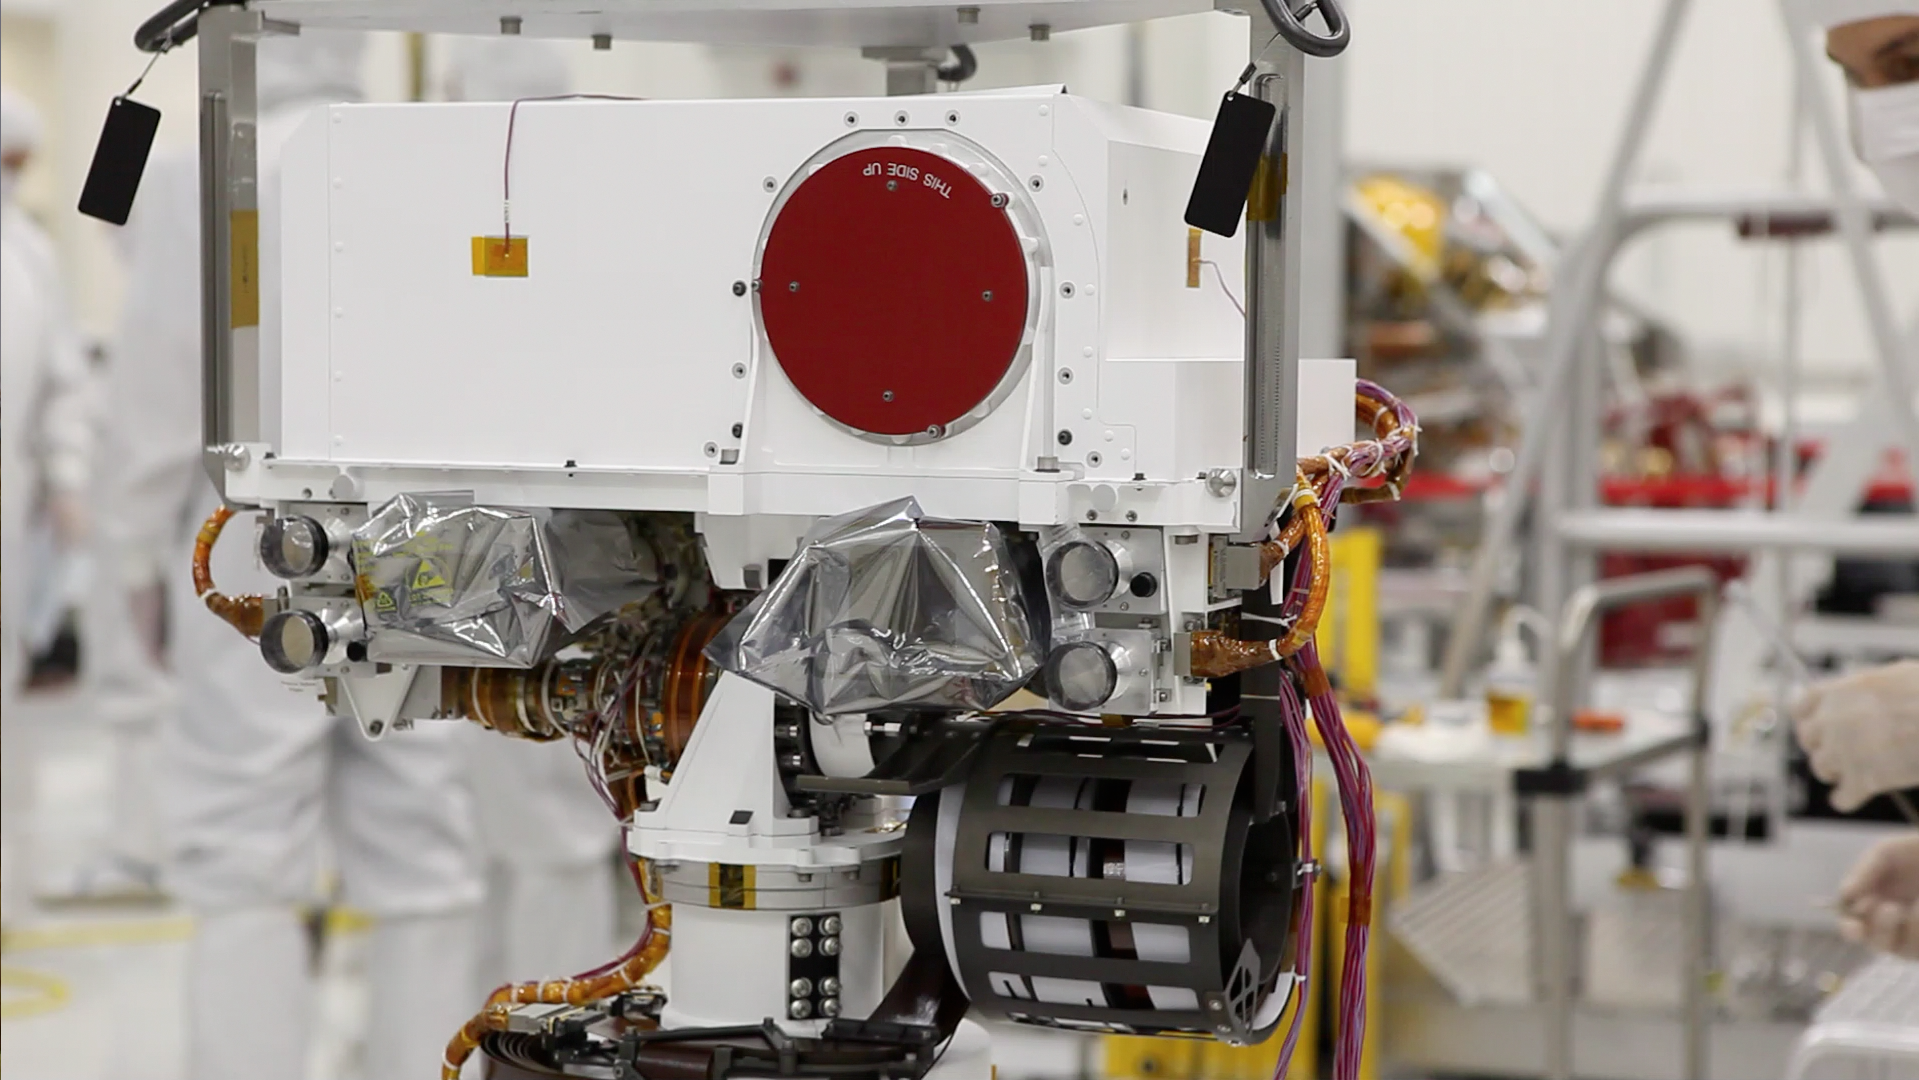

Close-Up View of Curiosity’s “Head”

Curiosity’s “eyes” (the Mastcam) are shrouded in a silvery material, awaiting their first look around the clean room at NASA’s Jet Propulsion Laboratory, where the rover is being built. This image shows a close-up of the rover’s “head.” At the top is a white box structure with a large red circle (the rover’s laser called ChemCam) to the right. Beneath the box are two cameras, which will provide views of the Martian surface.

Credit: NASA/JPL-Caltech